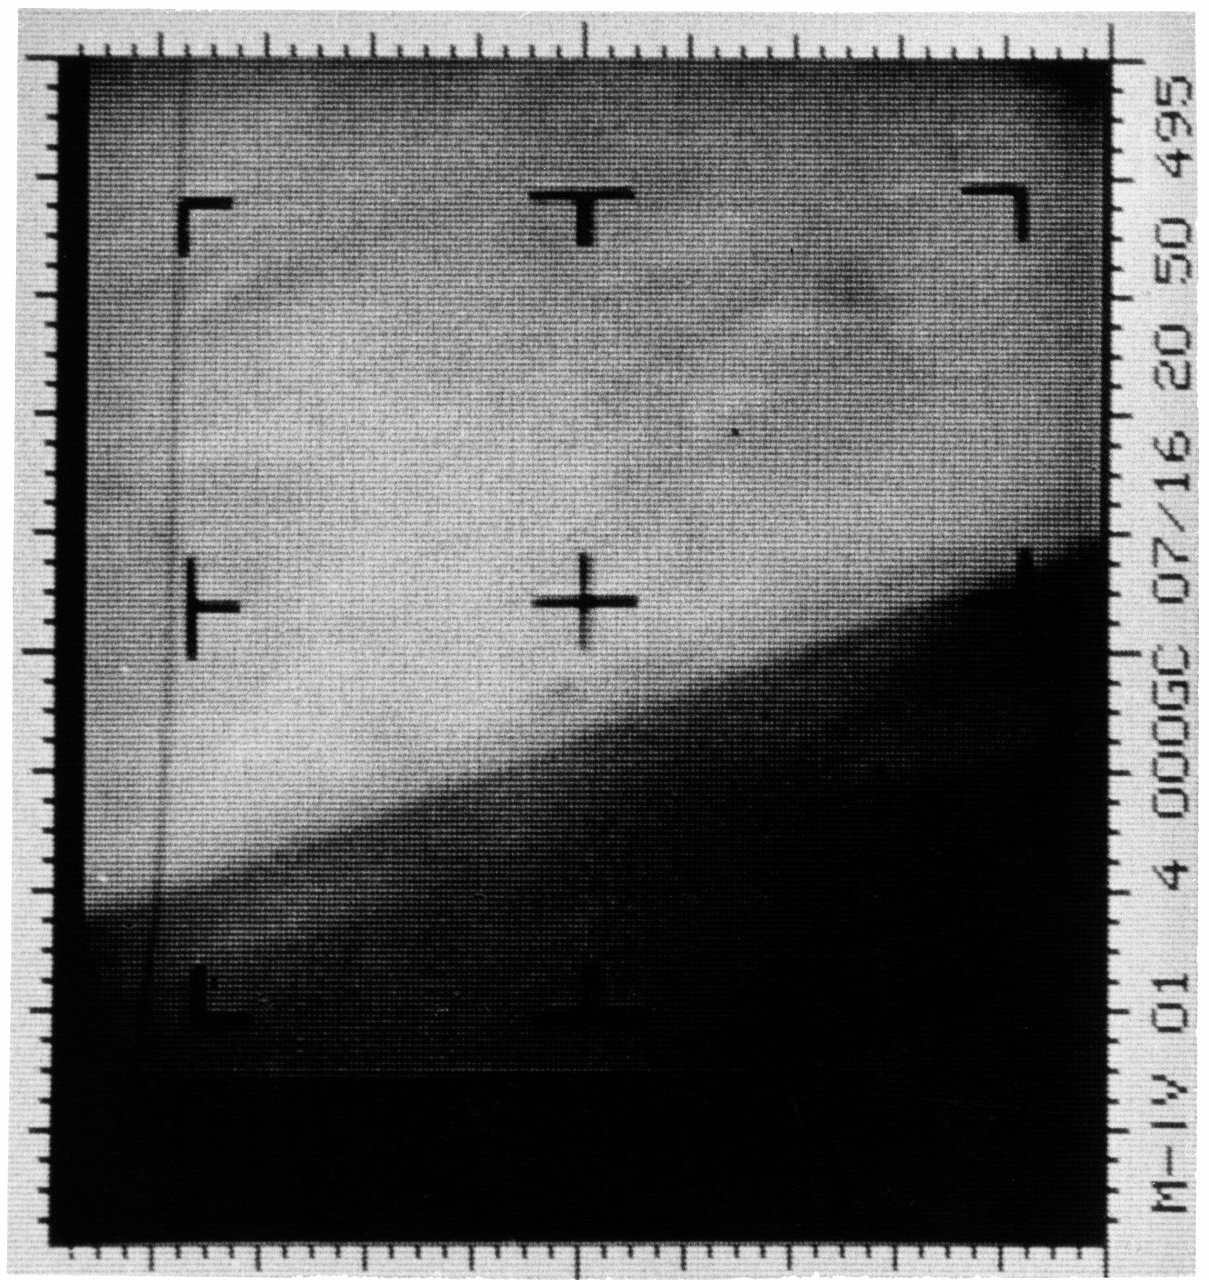

First TV Image of Mars

This archival image is an enhanced contrast version of the first Mars photograph released on July 15, 1965. This is man’s first close-up photograph of another planet — a photographic representation of digital data radioed from Mars by the Mariner 4 spacecraft. Data was either sent to Earth immediately for acquisition or stored on an onboard tape recorder for later transmission.

Mariner, launched on November 28, 1964, photographed Mars beginning at 5:18:33 P.M. PDT, July 14, 1965, at a distance of about 10,500 miles. Closest approach of about 9,846 kilometers (6,118 miles) from the planet occurred at 6:01 P.M.

The spacecraft carried a television camera and six other science instruments to study the Martian atmosphere and surface. The 22 photographs taken by Mariner revealed the existence of lunar type craters upon a desert-like surface. After completing its mission, Mariner 4 continued past Mars to the far side of the Sun. On December 20, 1967, all operations of the spacecraft were ended.

For more information about this story see www.directedplay.com/first-tv-image-of-mars.

The Jet Propulsion Laboratory, a division of the California Institute of Technology in Pasadena, managed the Mariner 4 mission for NASA, Washington, D.C.

Credit: NASA/JPL-Caltech/Dan Goods